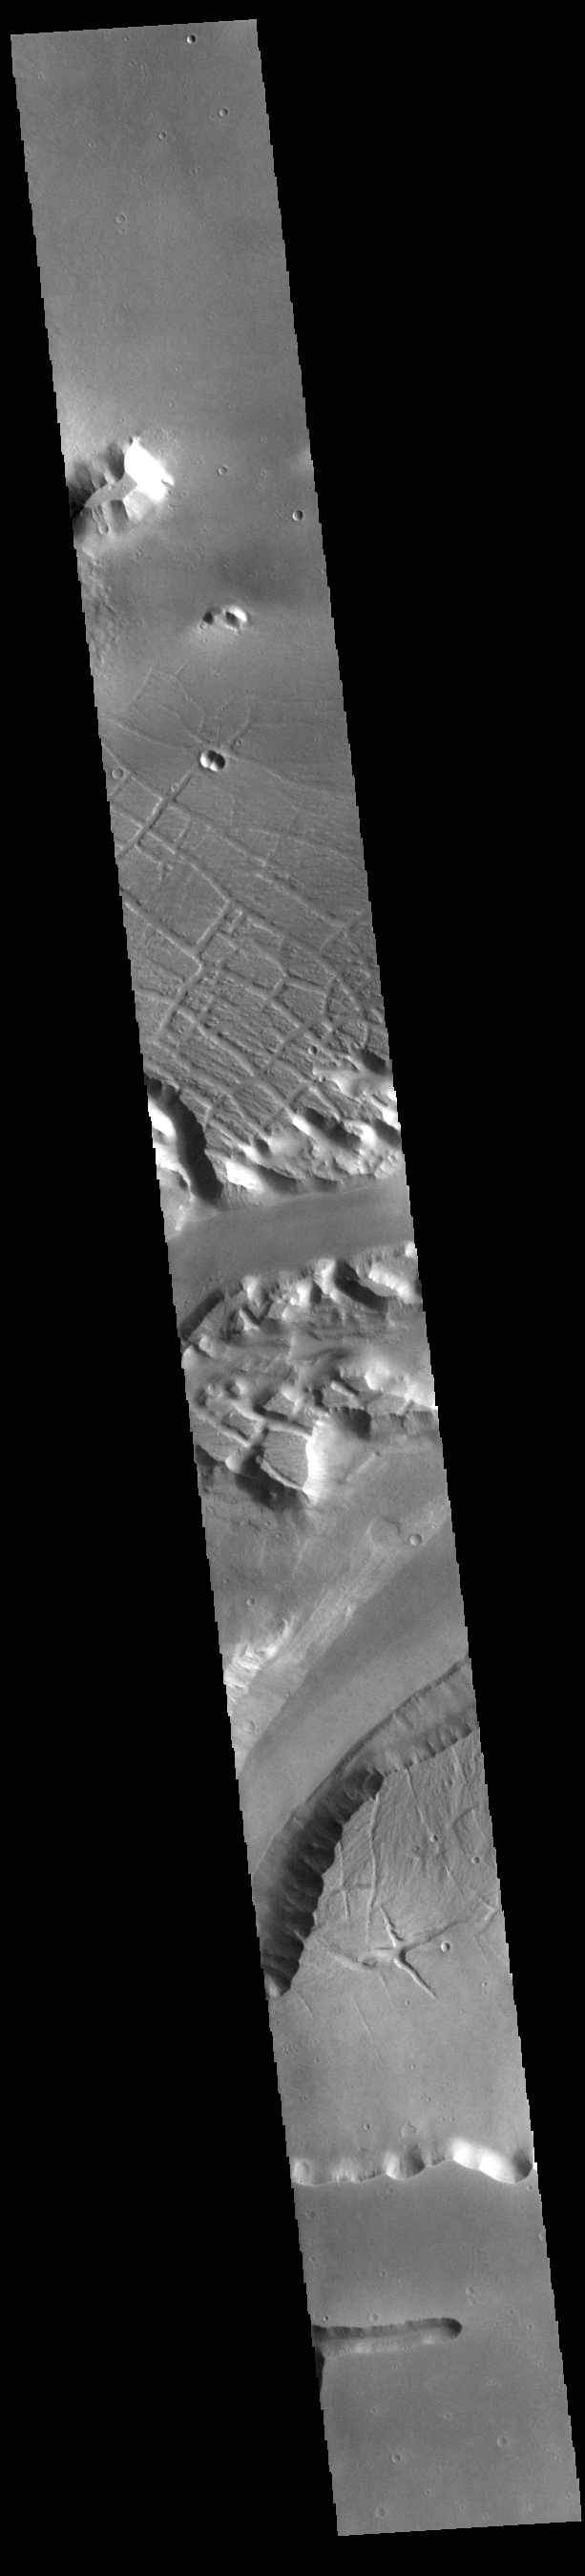

Kasei Valles

Today’s VIS image shows a portion of Kasei Valles. Kasei Valles is one of the largest outflow channel systems on Mars, in places up to 482 km (300 miles) wide and 1580 km (982 miles) long. For comparison, the Grand Canyon in Arizona is is only 29 km (18 miles) at its widest and only 446 km (277 miles) long. Kasei Valles flows eastward through Lunae Planum and empties into Chryse Planitia.

Credit: NASA/JPL-Caltech/ASU